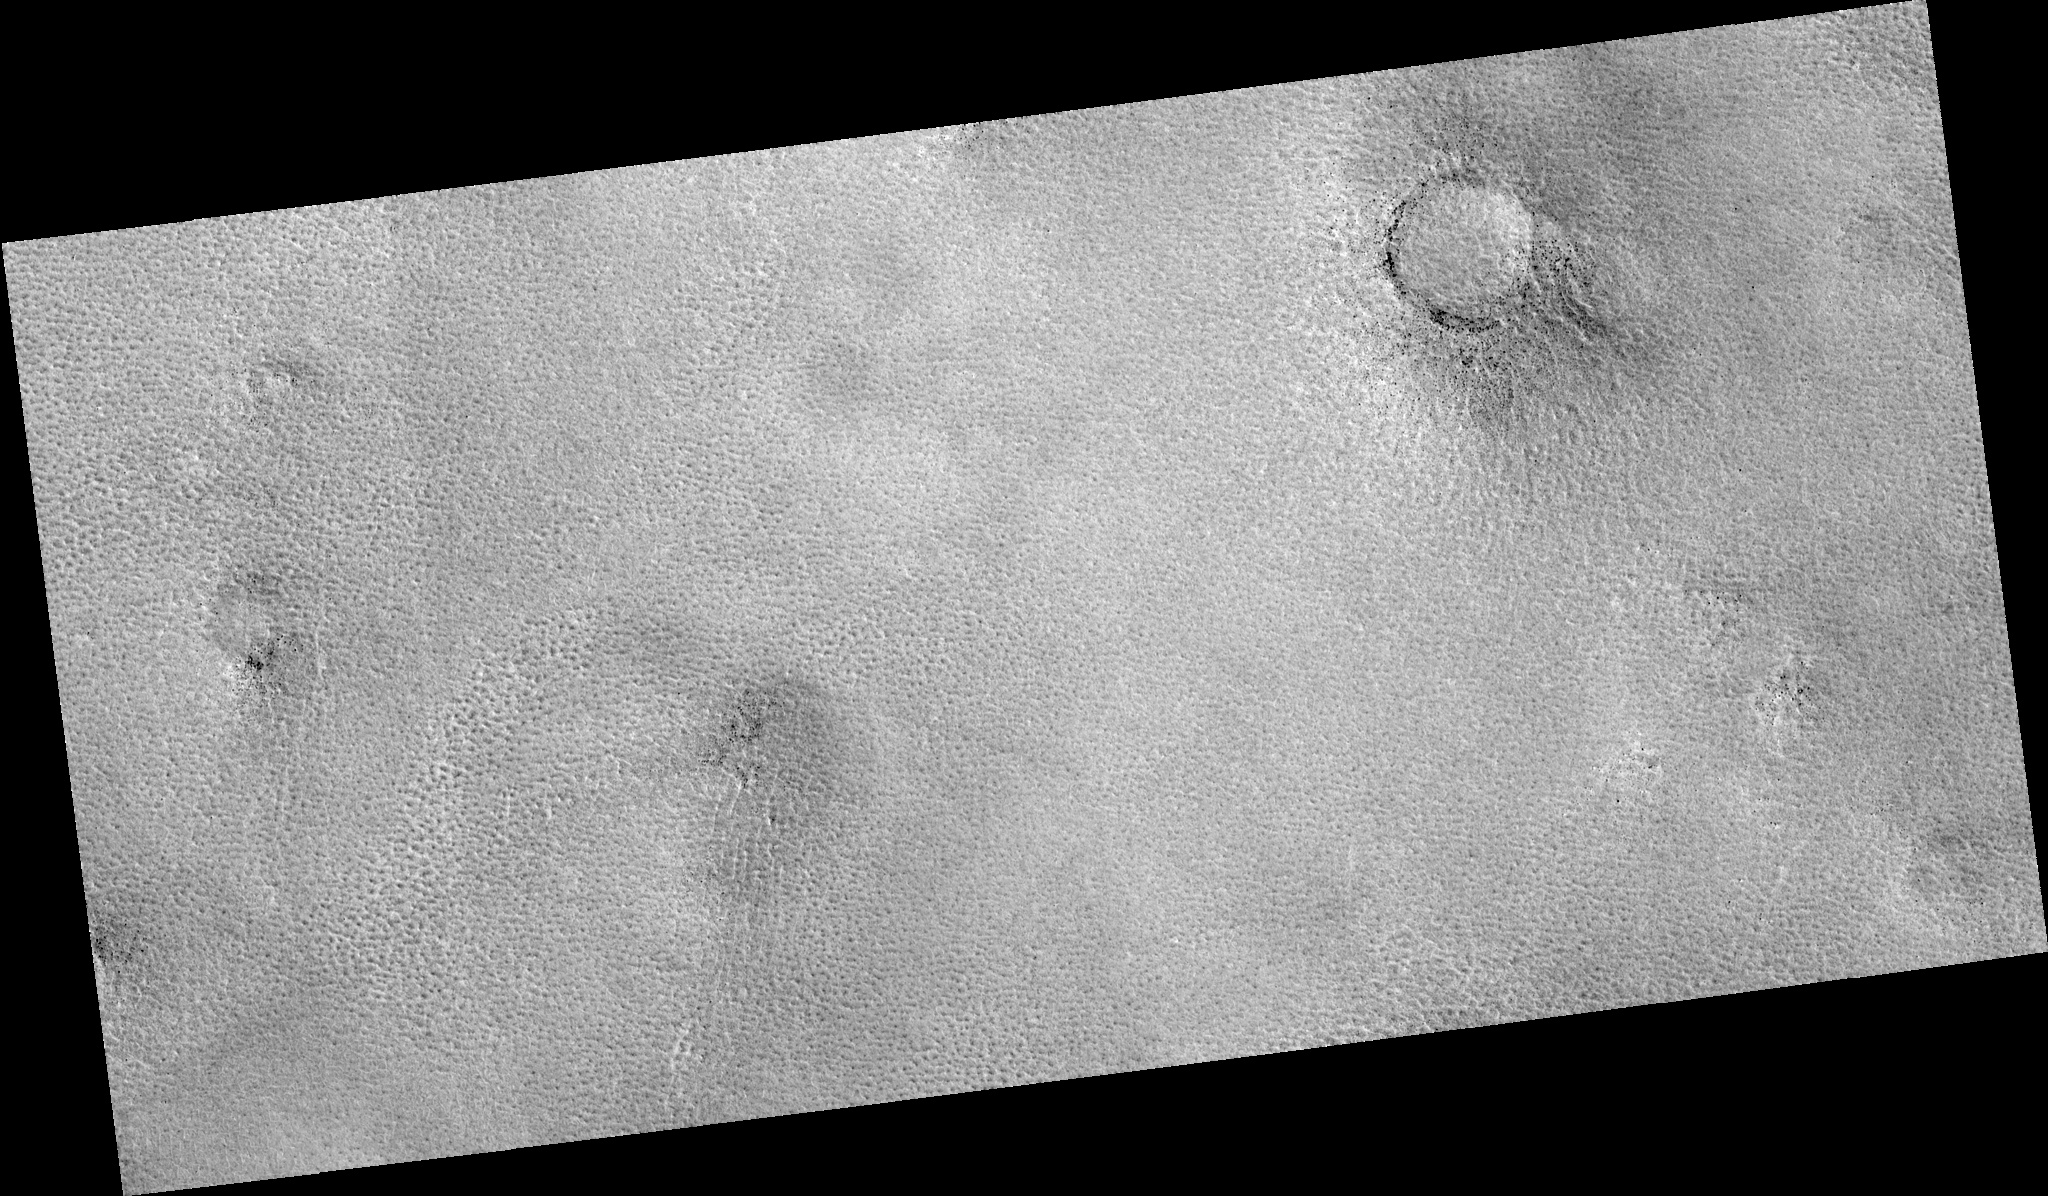

Northern Plains

Image PSP_001358_2485 was taken by the High Resolution Imaging Science Experiment (HiRISE) camera onboard the Mars Reconnaissance Orbiter spacecraft on November 10, 2006. The complete image is centered at 68.5 degrees latitude, 73.0 degrees East longitude. The range to the target site was 313.2 km (195.8 miles). At this distance the image scale is 31.3 cm/pixel (with 1 x 1 binning) so objects ~94 cm across are resolved. The image shown here has been map-projected to 25 cm/pixel. The image was taken at a local Mars time of 3:10 PM and the scene is illuminated from the west with a solar incidence angle of 58 degrees, thus the sun was about 32 degrees above the horizon. At a solar longitude of 133.2 degrees, the season on Mars is Northern Summer.

NASA’s Jet Propulsion Laboratory, a division of the California Institute of Technology in Pasadena, manages the Mars Reconnaissance Orbiter for NASA’s Science Mission Directorate, Washington. Lockheed Martin Space Systems, Denver, is the prime contractor for the project and built the spacecraft. The High Resolution Imaging Science Experiment is operated by the University of Arizona, Tucson, and the instrument was built by Ball Aerospace and Technology Corp., Boulder, Colo.

Credit: NASA/JPL/Univ. of Arizona